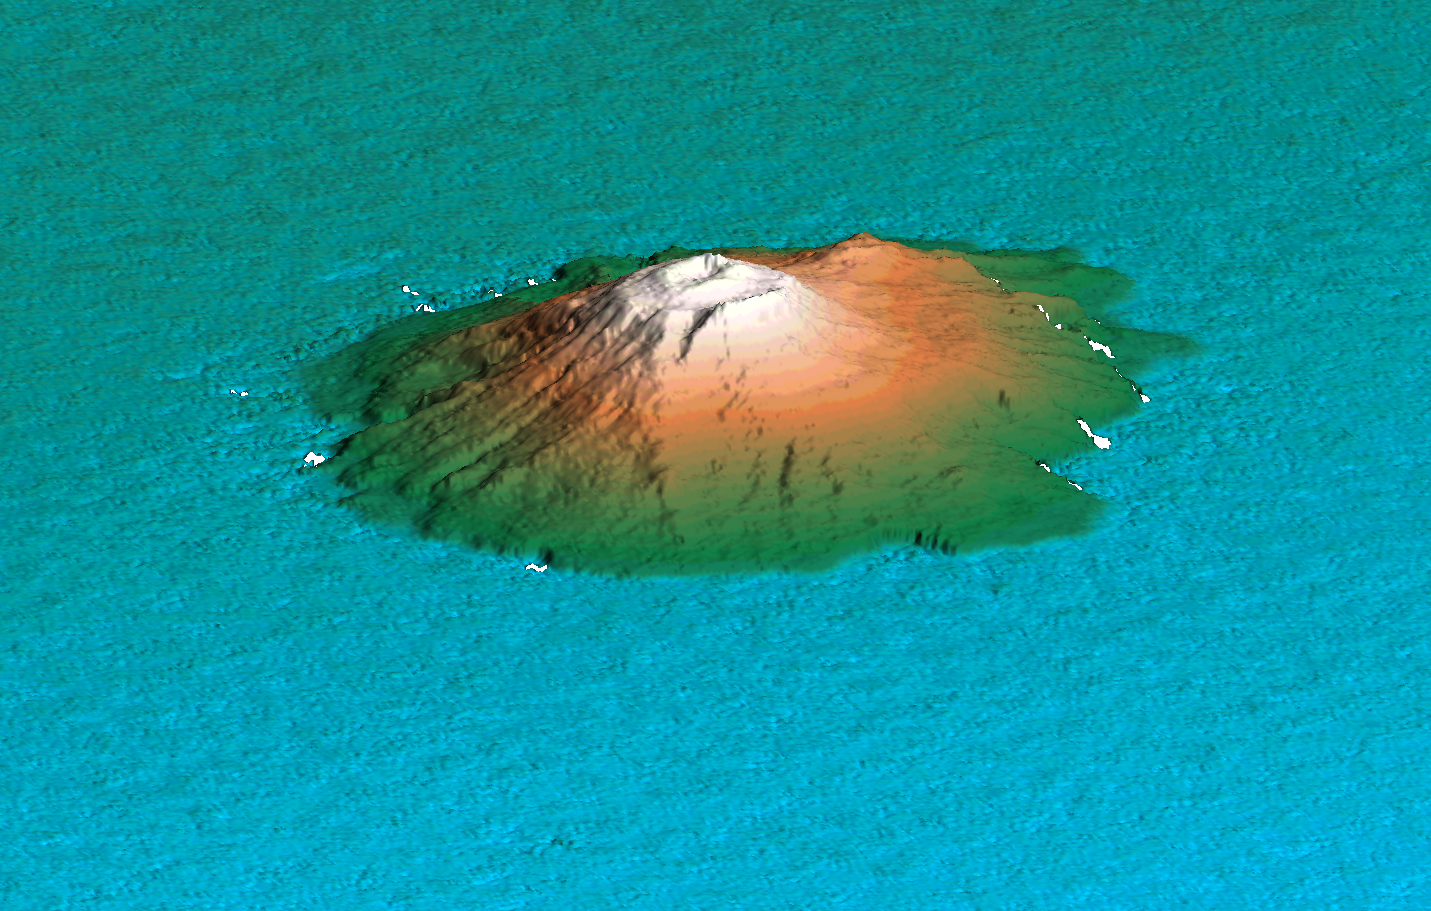

Perspective View of Shaded Relief with Color as Height, Miyake-Jima, Japan

This 3D perspective view shows the Japanese island called Miyake-Jima viewed from the northeast. This island — about 180 kilometers (110 miles) south of Tokyo — is part of the Izu chain of volcanic islands that runs south from the main Japanese island of Honshu. Dominated by the 820-meter-high (2,700 feet) volcano Mount Oyama, Miyake-Jima is home to 3,800 people. In late June 2000, a series of earthquakes alerted scientists to possible volcanic activity and on June 27 authorities evacuated 2,600 people. On July 7, the island was hit by a typhoon passing overhead, and on July 8 the volcano began erupting. The volcano erupted five times over the next week, spreading gray ash over surrounding areas. Detailed topographic information can be used to predict the directions that lava flows will take. The previous major eruption of Mount Oyama occurred in 1983, when lava flows destroyed hundreds of houses, and an earlier eruption in 1940 killed 11 people.

This three-dimensional perspective view was generated using topographic data from the Shuttle Radar Topography Mission. A computer-generated artificial light source illuminates the elevation data to produce a pattern of light and shadows, while colors show the elevation as measured by SRTM. Slopes facing the light appear bright, while those facing away are shaded. On flatter surfaces, the pattern of light and shadows can reveal subtle features in the terrain. The elevation is indicated by colors. Lowest elevation areas appear blue, medium elevations appear green, while higher elevations appear brown and white.

The Shuttle Radar Topography Mission (SRTM), launched on February 11, 2000, used the same radar instrument that comprised the Spaceborne Imaging Radar-C/X-Band Synthetic Aperture Radar (SIR-C/X-SAR) that flew twice on the Space Shuttle Endeavour in 1994. SRTM was designed to collect three-dimensional measurements of the Earth’s surface. To collect the 3-D data, engineers added a 60-meter-long (200-foot) mast, installed additional C-band and X-band antennas, and improved tracking and navigation devices. The mission is a cooperative project between the National Aeronautics and Space Administration (NASA), the National Imagery and Mapping Agency (NIMA) of the U.S. Department of Defense (DoD), and the German and Italian space agencies. It is managed by NASA’s Jet Propulsion Laboratory, Pasadena, CA, for NASA’s Earth Science Enterprise,Washington, DC.

Site name: Miyake-Jima, Japan
Size: Scale varies in this perspective image, island has an area of 55 square kilometers (21 square miles). Vertical scale approximately equal to horizontal scale.
Center Location: 34.1 deg. North lat., 139.5 deg. East lon.
Orientation: perspective view is looking from northeast towards the southwest
Original Data Resolution: 30 m
Date Acquired: February 20, 2000

Credit: NASA/JPL/NIMA